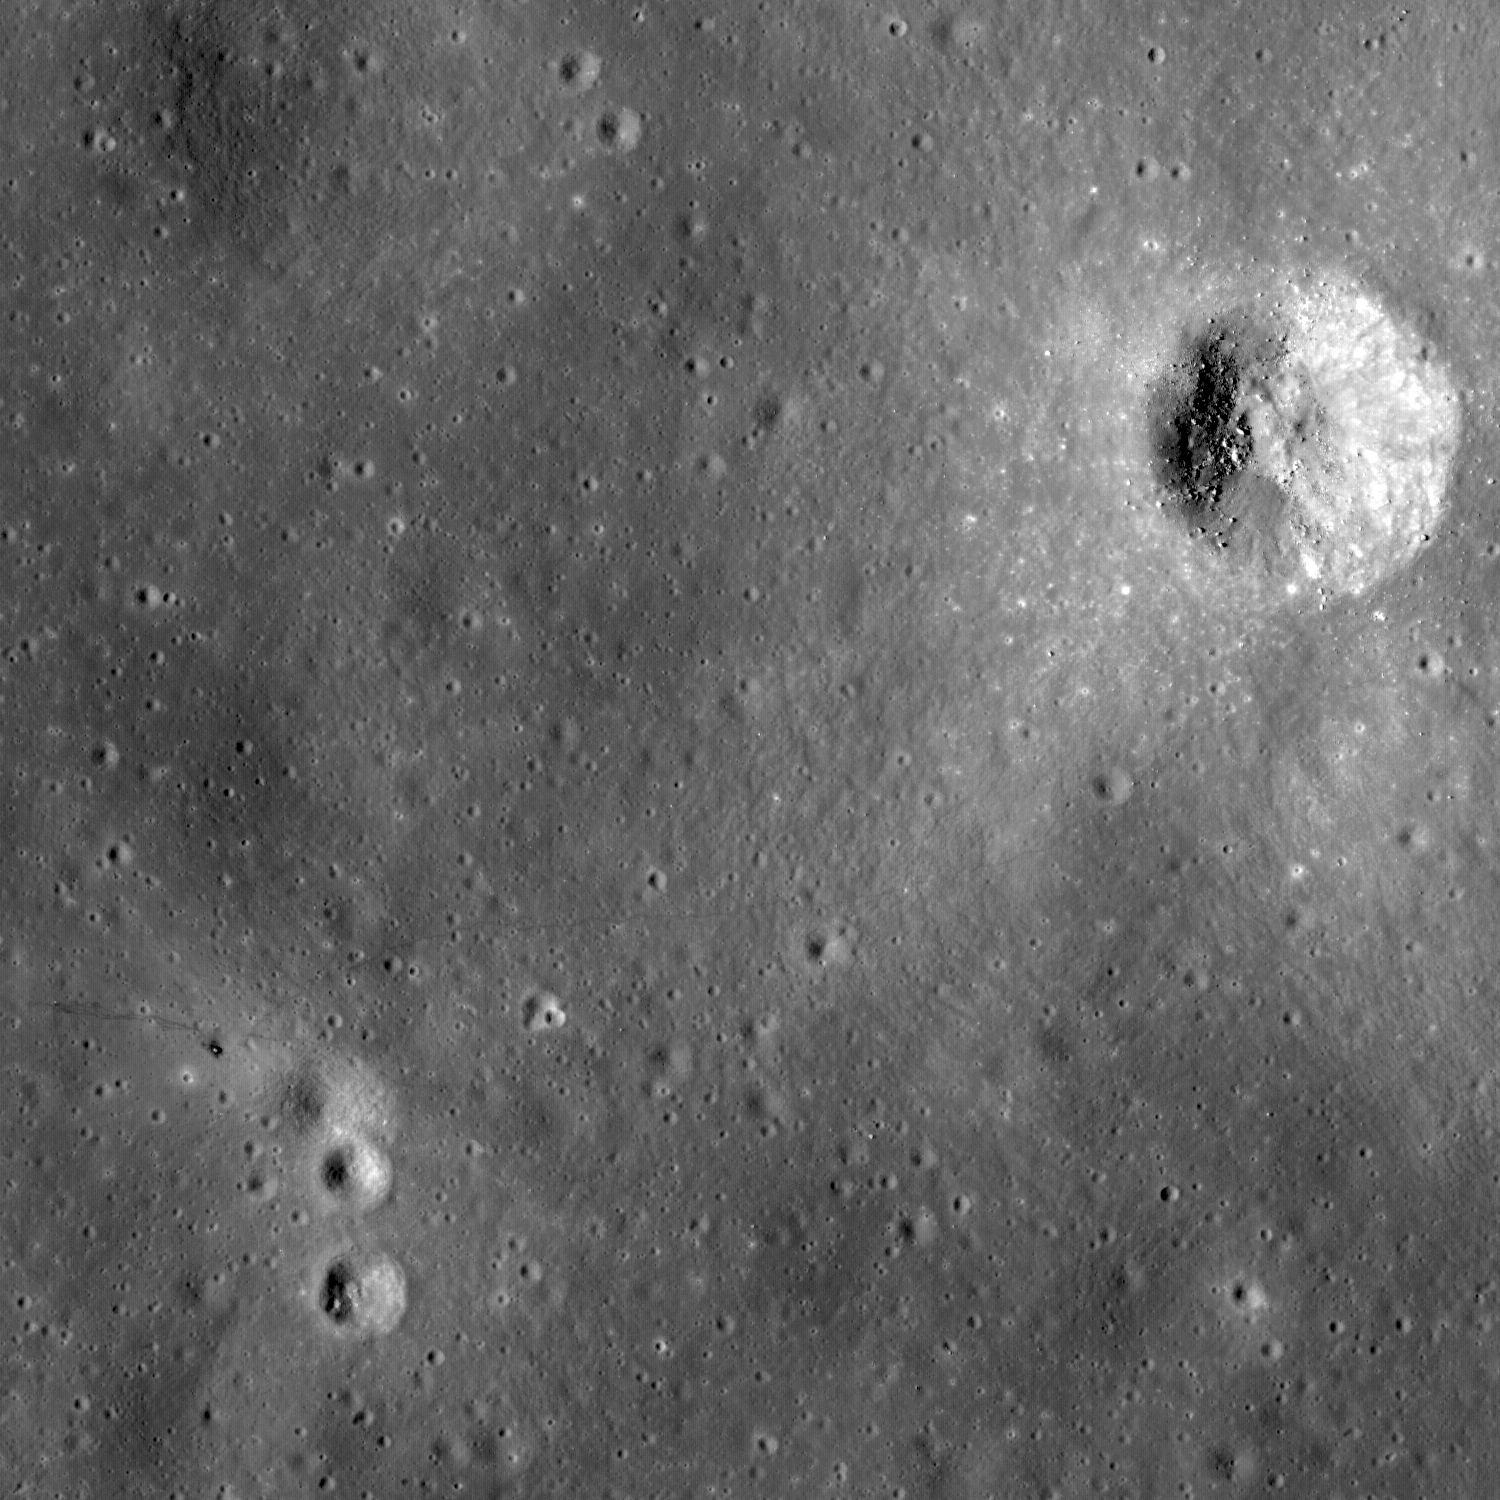

Trail of Discovery at Fra Mauro

Uncalibrated LROC NAC image of the Apollo 14 landing site and nearby Cone crater. The trail followed by the astronauts can clearly be discerned. Image width is 1.6 km.

Apollo 14 Astronauts Alan Shepard and Edgar Mitchell explored the Fra Mauro highlands, which are composed of ejecta from the massive Imbrium impact. During two lunar surface extravehicular activities, Shepard and Mitchell deployed an Apollo Lunar Surface Experiments Package ALSEP, tested the Modular Equipment Transporter (MET; a small wheeled cart used to transport samples and equipment), and collected almost 43 kg of invaluable lunar rock and soil. The ALSEP is visible about 180 meters west of the lunar module, note the well worn footpath connecting the two artifacts.

During the second EVA, the astronauts performed what is known as a “radial traverse” across the ejecta field and up to the rim of Cone crater. When impact craters form, rocks excavated from the deepest parts of the crater fall near the rim; surface rocks end up away from the crater. Thus, as explorers move up a crater’s ejecta blanket, they can sample a complete stratigraphic section of geologic materials providing priceless insights about the composition and nature of the lunar subsurface. Think of an impact crater as a natural roadcut exposing rocks from depth. In this LROC image, you can follow nearly the whole path walked by the two astronauts. The term “radial traverse” does not quite do the crew of Apollo 14 justice. Their journey sounds like a stroll in the park, however the reality is quite the contrary. The hike up Cone crater was quite challenging. For the first time, astronauts traveled out of the sight of their lunar module while hiking uphill over 1400 meters with only a poor map, dragging the tool cart (MET), and wearing their bulky spacesuits. It was an amazing feat that the two astronauts made it to the top of Cone ridge and acquired all their samples. They ended up about 30 meters shy of peering into Cone crater itself, surely a disappointment at the time, but absolutely no reflection on the success of the traverse and the scientific results gleaned after the mission.

Figure 1 above highlights the locations of some of the landmarks explored by the astronauts. As correctly deduced during postflight analysis by the Apollo science teams, it is evident from the astronaut tracks and features seen in surface pictures matched to the LROC image, that the astronauts just barely missed (30 meters) the rim of Cone crater. Saddle Rock, a large boulder visited by the astronauts at Station C1 (below), can be discerned in the LROC image.

NASA’s Goddard Space Flight Center built and manages the mission for the Exploration Systems Mission Directorate at NASA Headquarters in Washington. The Lunar Reconnaissance Orbiter Camera was designed to acquire data for landing site certification and to conduct polar illumination studies and global mapping. Operated by Arizona State University, the LROC facility is part of the School of Earth and Space Exploration (SESE). LROC consists of a pair of narrow-angle cameras (NAC) and a single wide-angle camera (WAC). The mission is expected to return over 70 terabytes of image data.

Credit: NASA/GSFC/Arizona State University